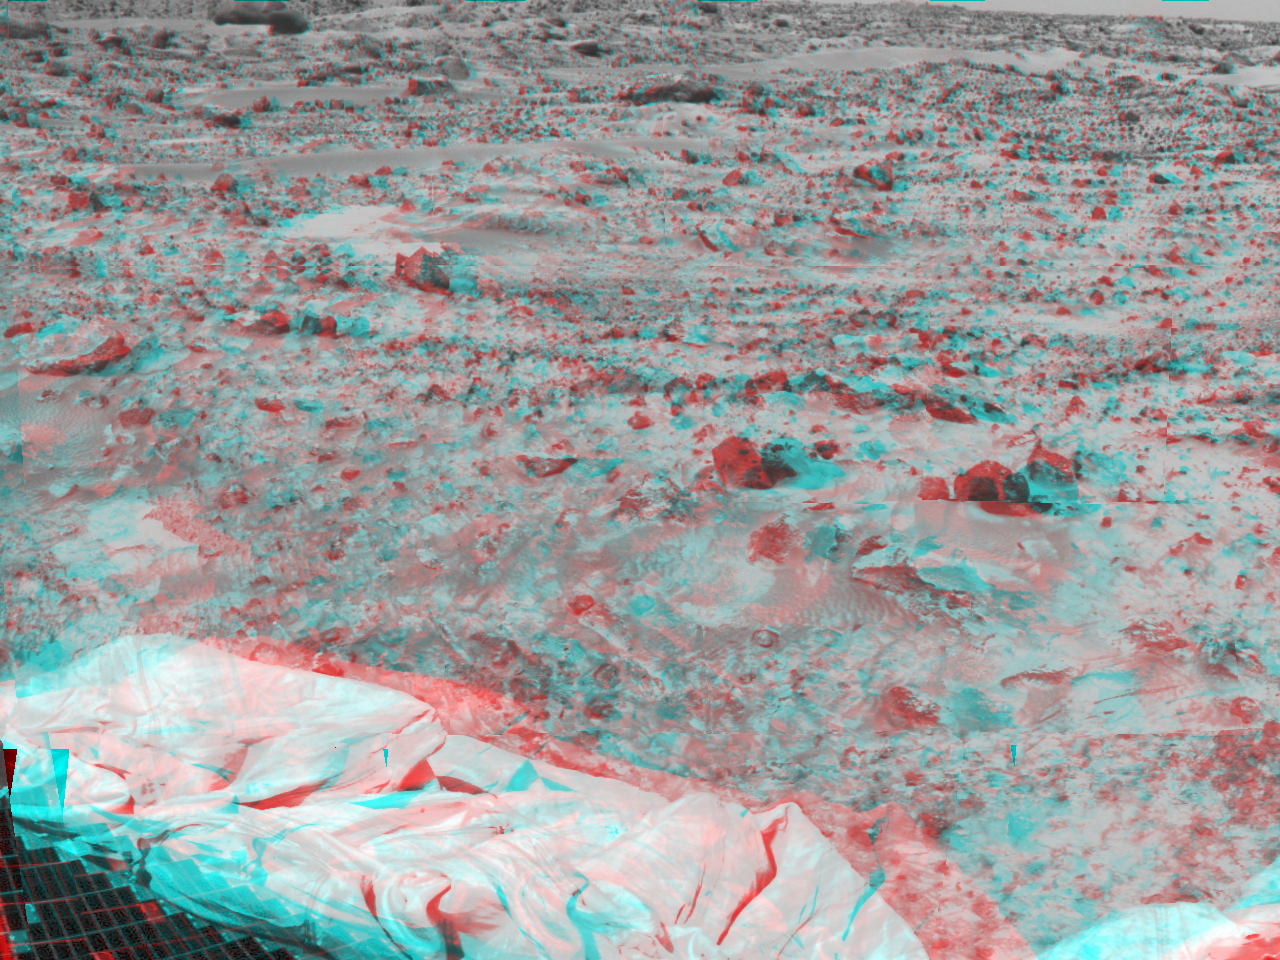

Martian Terrain and Airbags – 3-D

Portions of the lander’s deflated airbags and a petal are at lower left in this image, taken in stereo by the Imager for Mars Pathfinder (IMP) on Sol 3. 3D glasses are necessary to identify surface detail. This image is part of a 3D “monster” panorama of the area surrounding the landing site.

Mars Pathfinder is the second in NASA’s Discovery program of low-cost spacecraft with highly focused science goals. The Jet Propulsion Laboratory, Pasadena, CA, developed and manages the Mars Pathfinder mission for NASA’s Office of Space Science, Washington, D.C. JPL is an operating division of the California Institute of Technology (Caltech). The Imager for Mars Pathfinder (IMP) was developed by the University of Arizona Lunar and Planetary Laboratory under contract to JPL. Peter Smith is the Principal Investigator.

Click below to see the left and right views individually.

Left
Right
Photojournal note: Sojourner spent 83 days of a planned seven-day mission exploring the Martian terrain, acquiring images, and taking chemical, atmospheric and other measurements. The final data transmission received from Pathfinder was at 10:23 UTC on September 27, 1997. Although mission managers tried to restore full communications during the following five months, the successful mission was terminated on March 10, 1998.

Credit: NASA/JPL